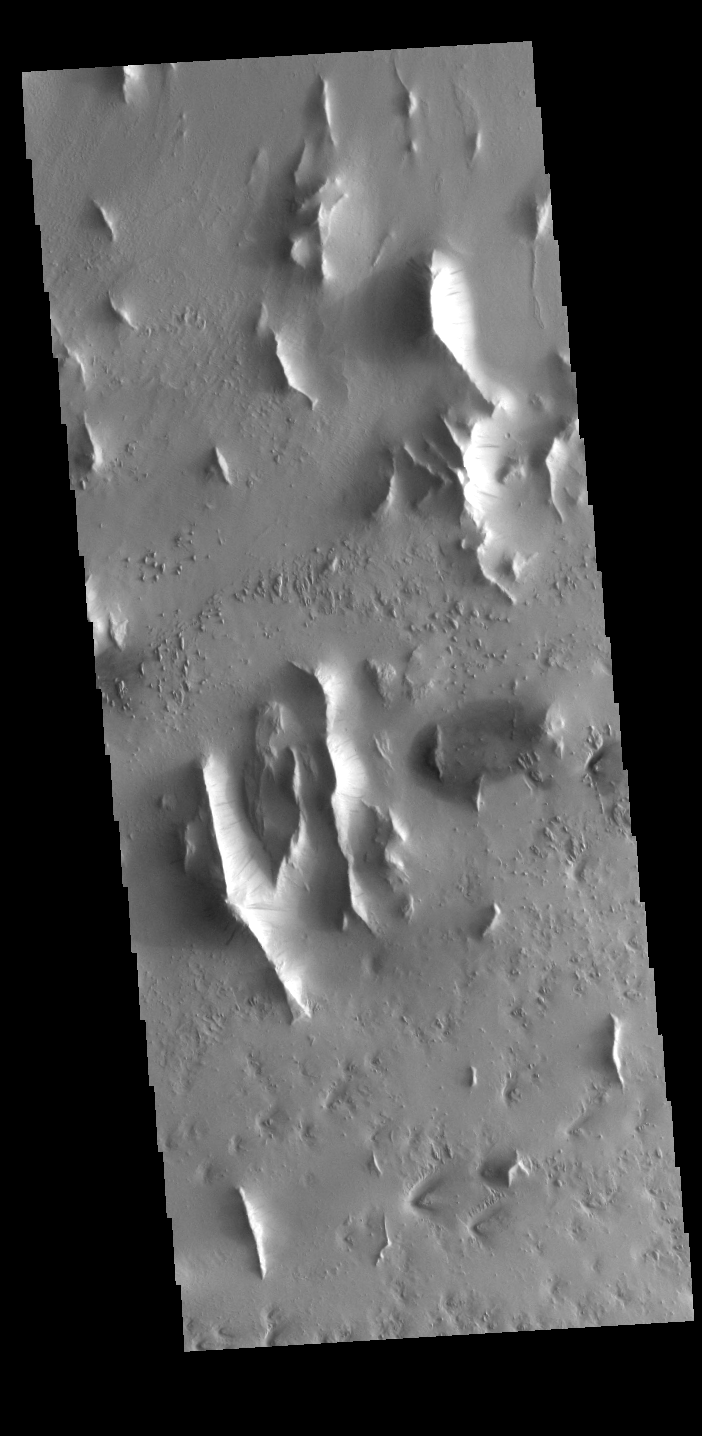

Lycus Sulci

Lycus Sulci is a very complex region surrounding the northern and western flanks of Olympus Mons. This VIS image shows several features found in Lycus Sulci including tectonic derived ridges with dark slope streaks and wind etching that is eroding these materials.

Credit: NASA/JPL-Caltech/ASU